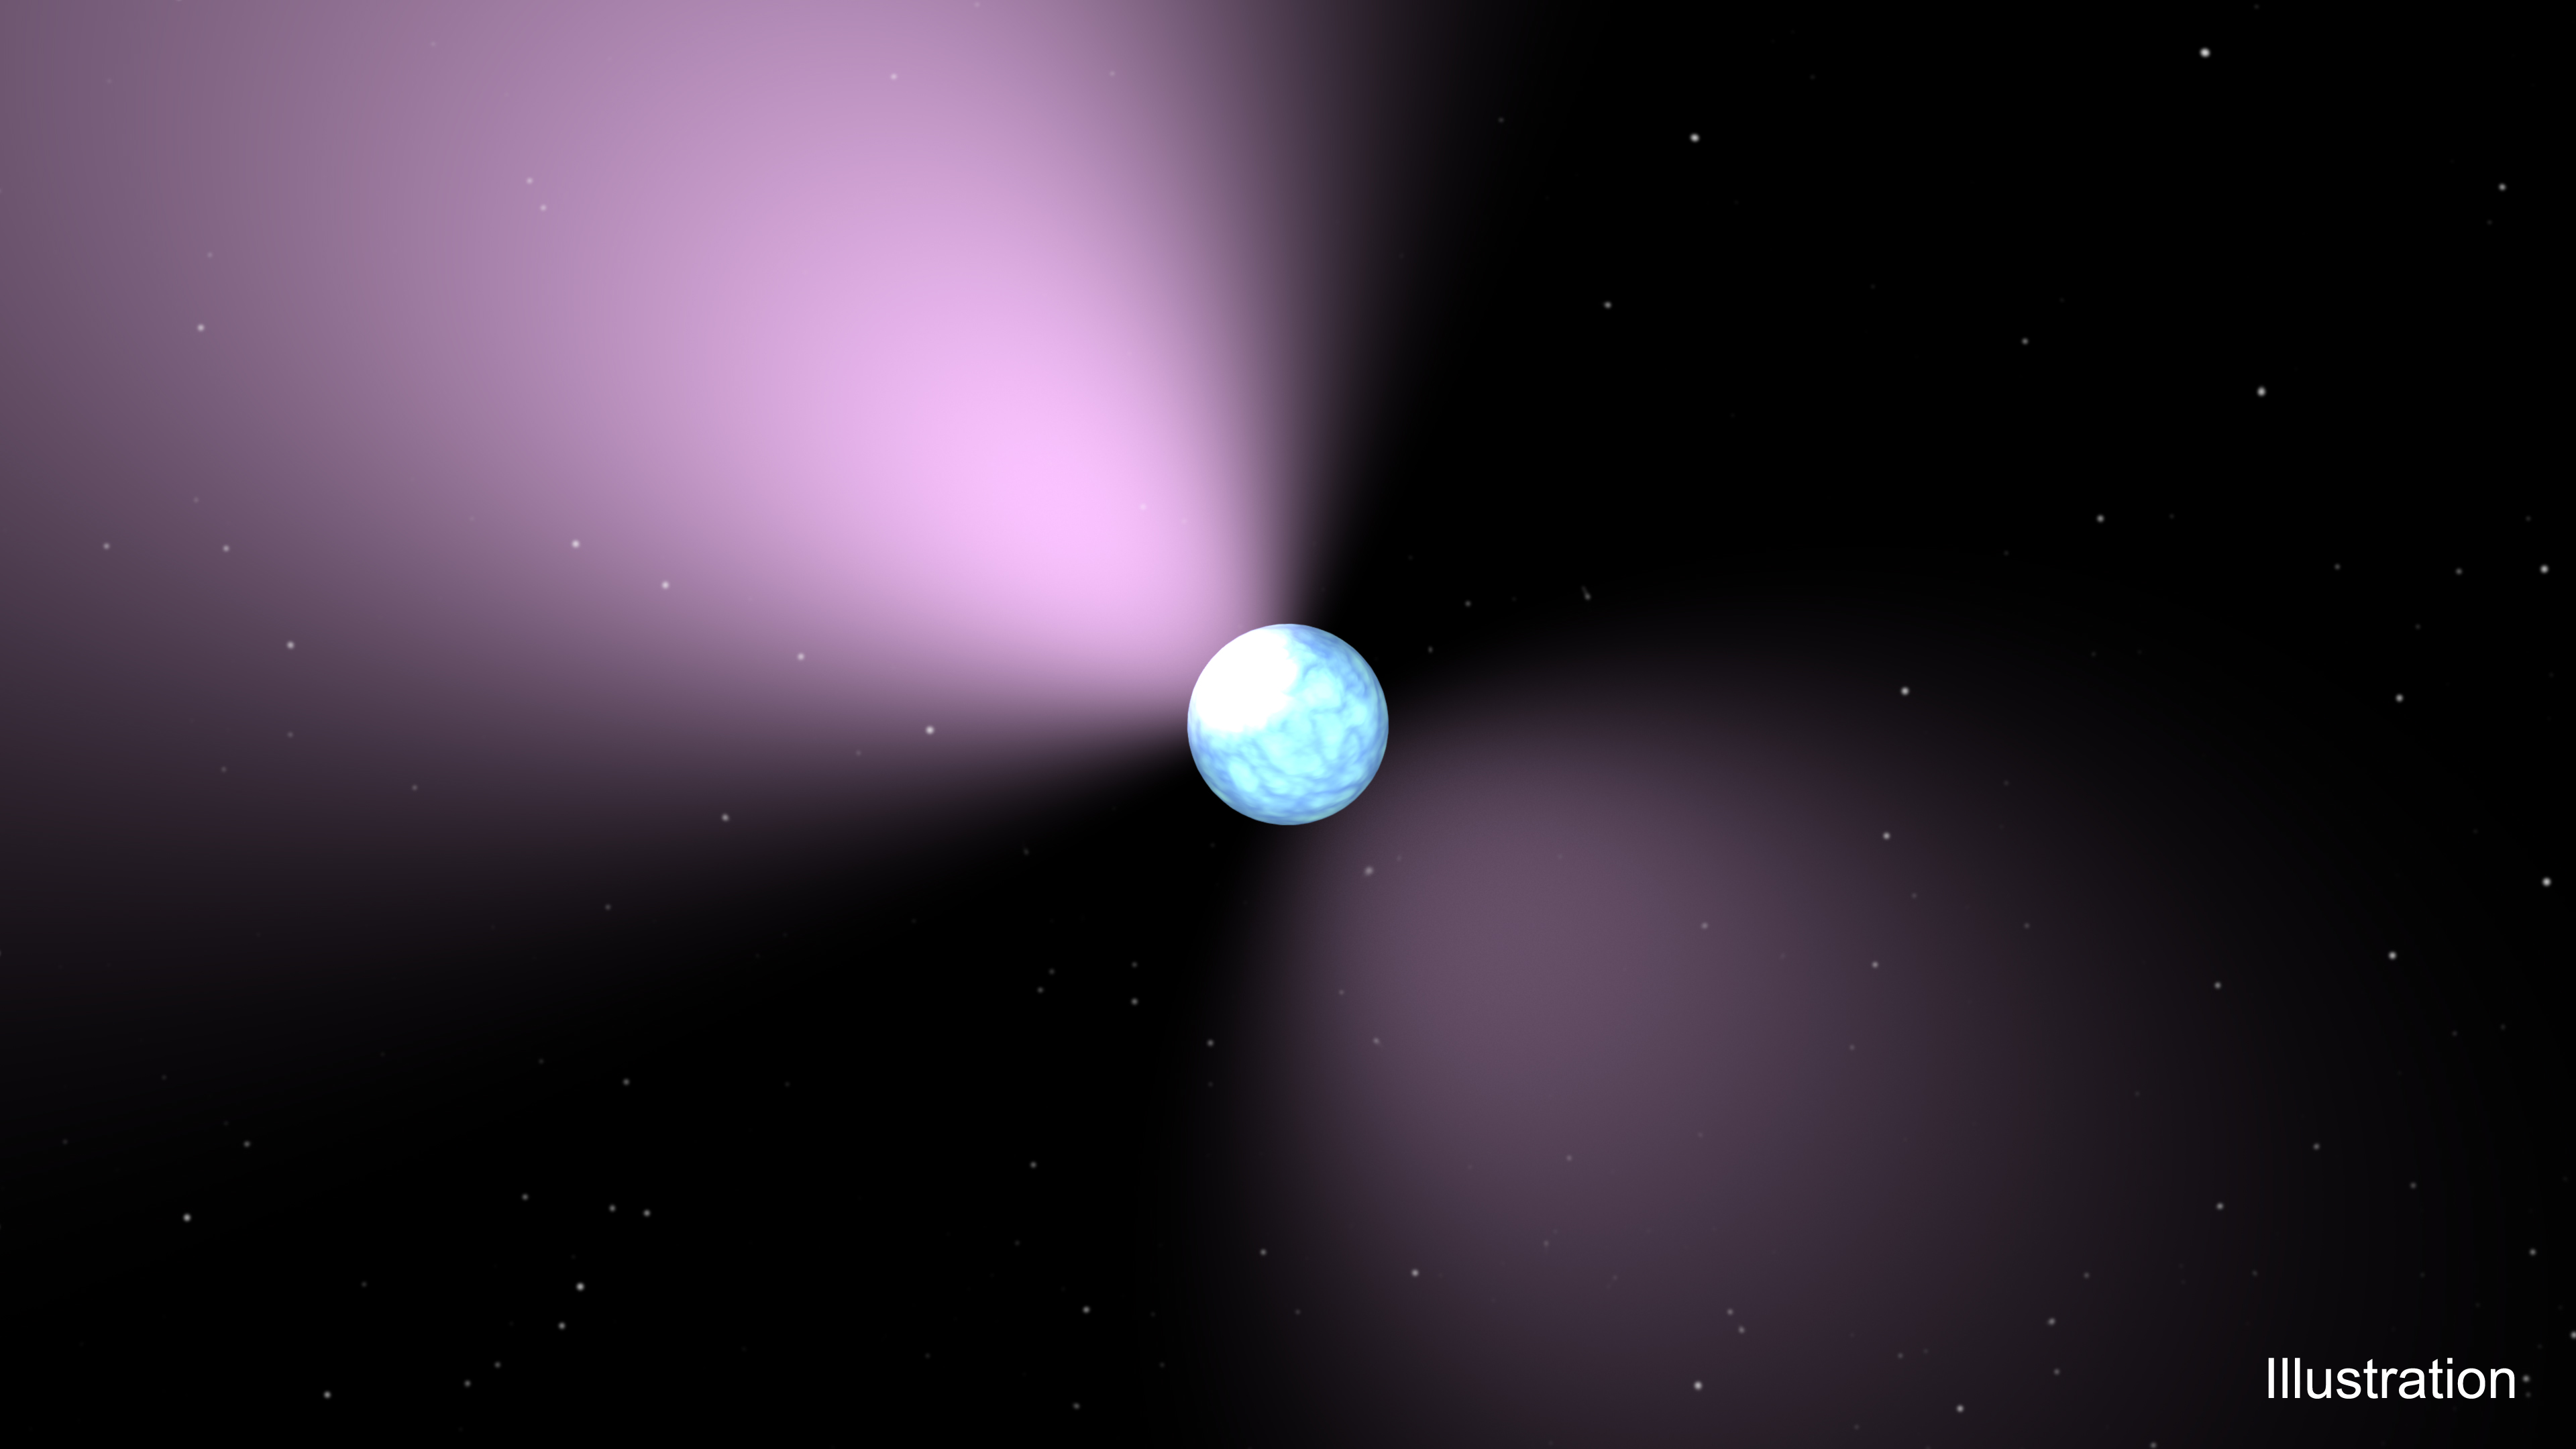

Pulsar Artist’s Concept

This artist’s concept shows a pulsar, which is like a lighthouse, as its light appears in regular pulses as it rotates. Pulsars are dense remnants of exploded stars, and are part of a class of objects called neutron stars.

Magnetars are different kinds of neutron stars — they have violent, high-energy outbursts of X-ray and gamma ray light. A mysterious object called PSR J1119-6127 has been seen behaving as both a pulsar and a magnetar, suggesting that it could be a “missing link” between these objects.

Credit: NASA/JPL-Caltech